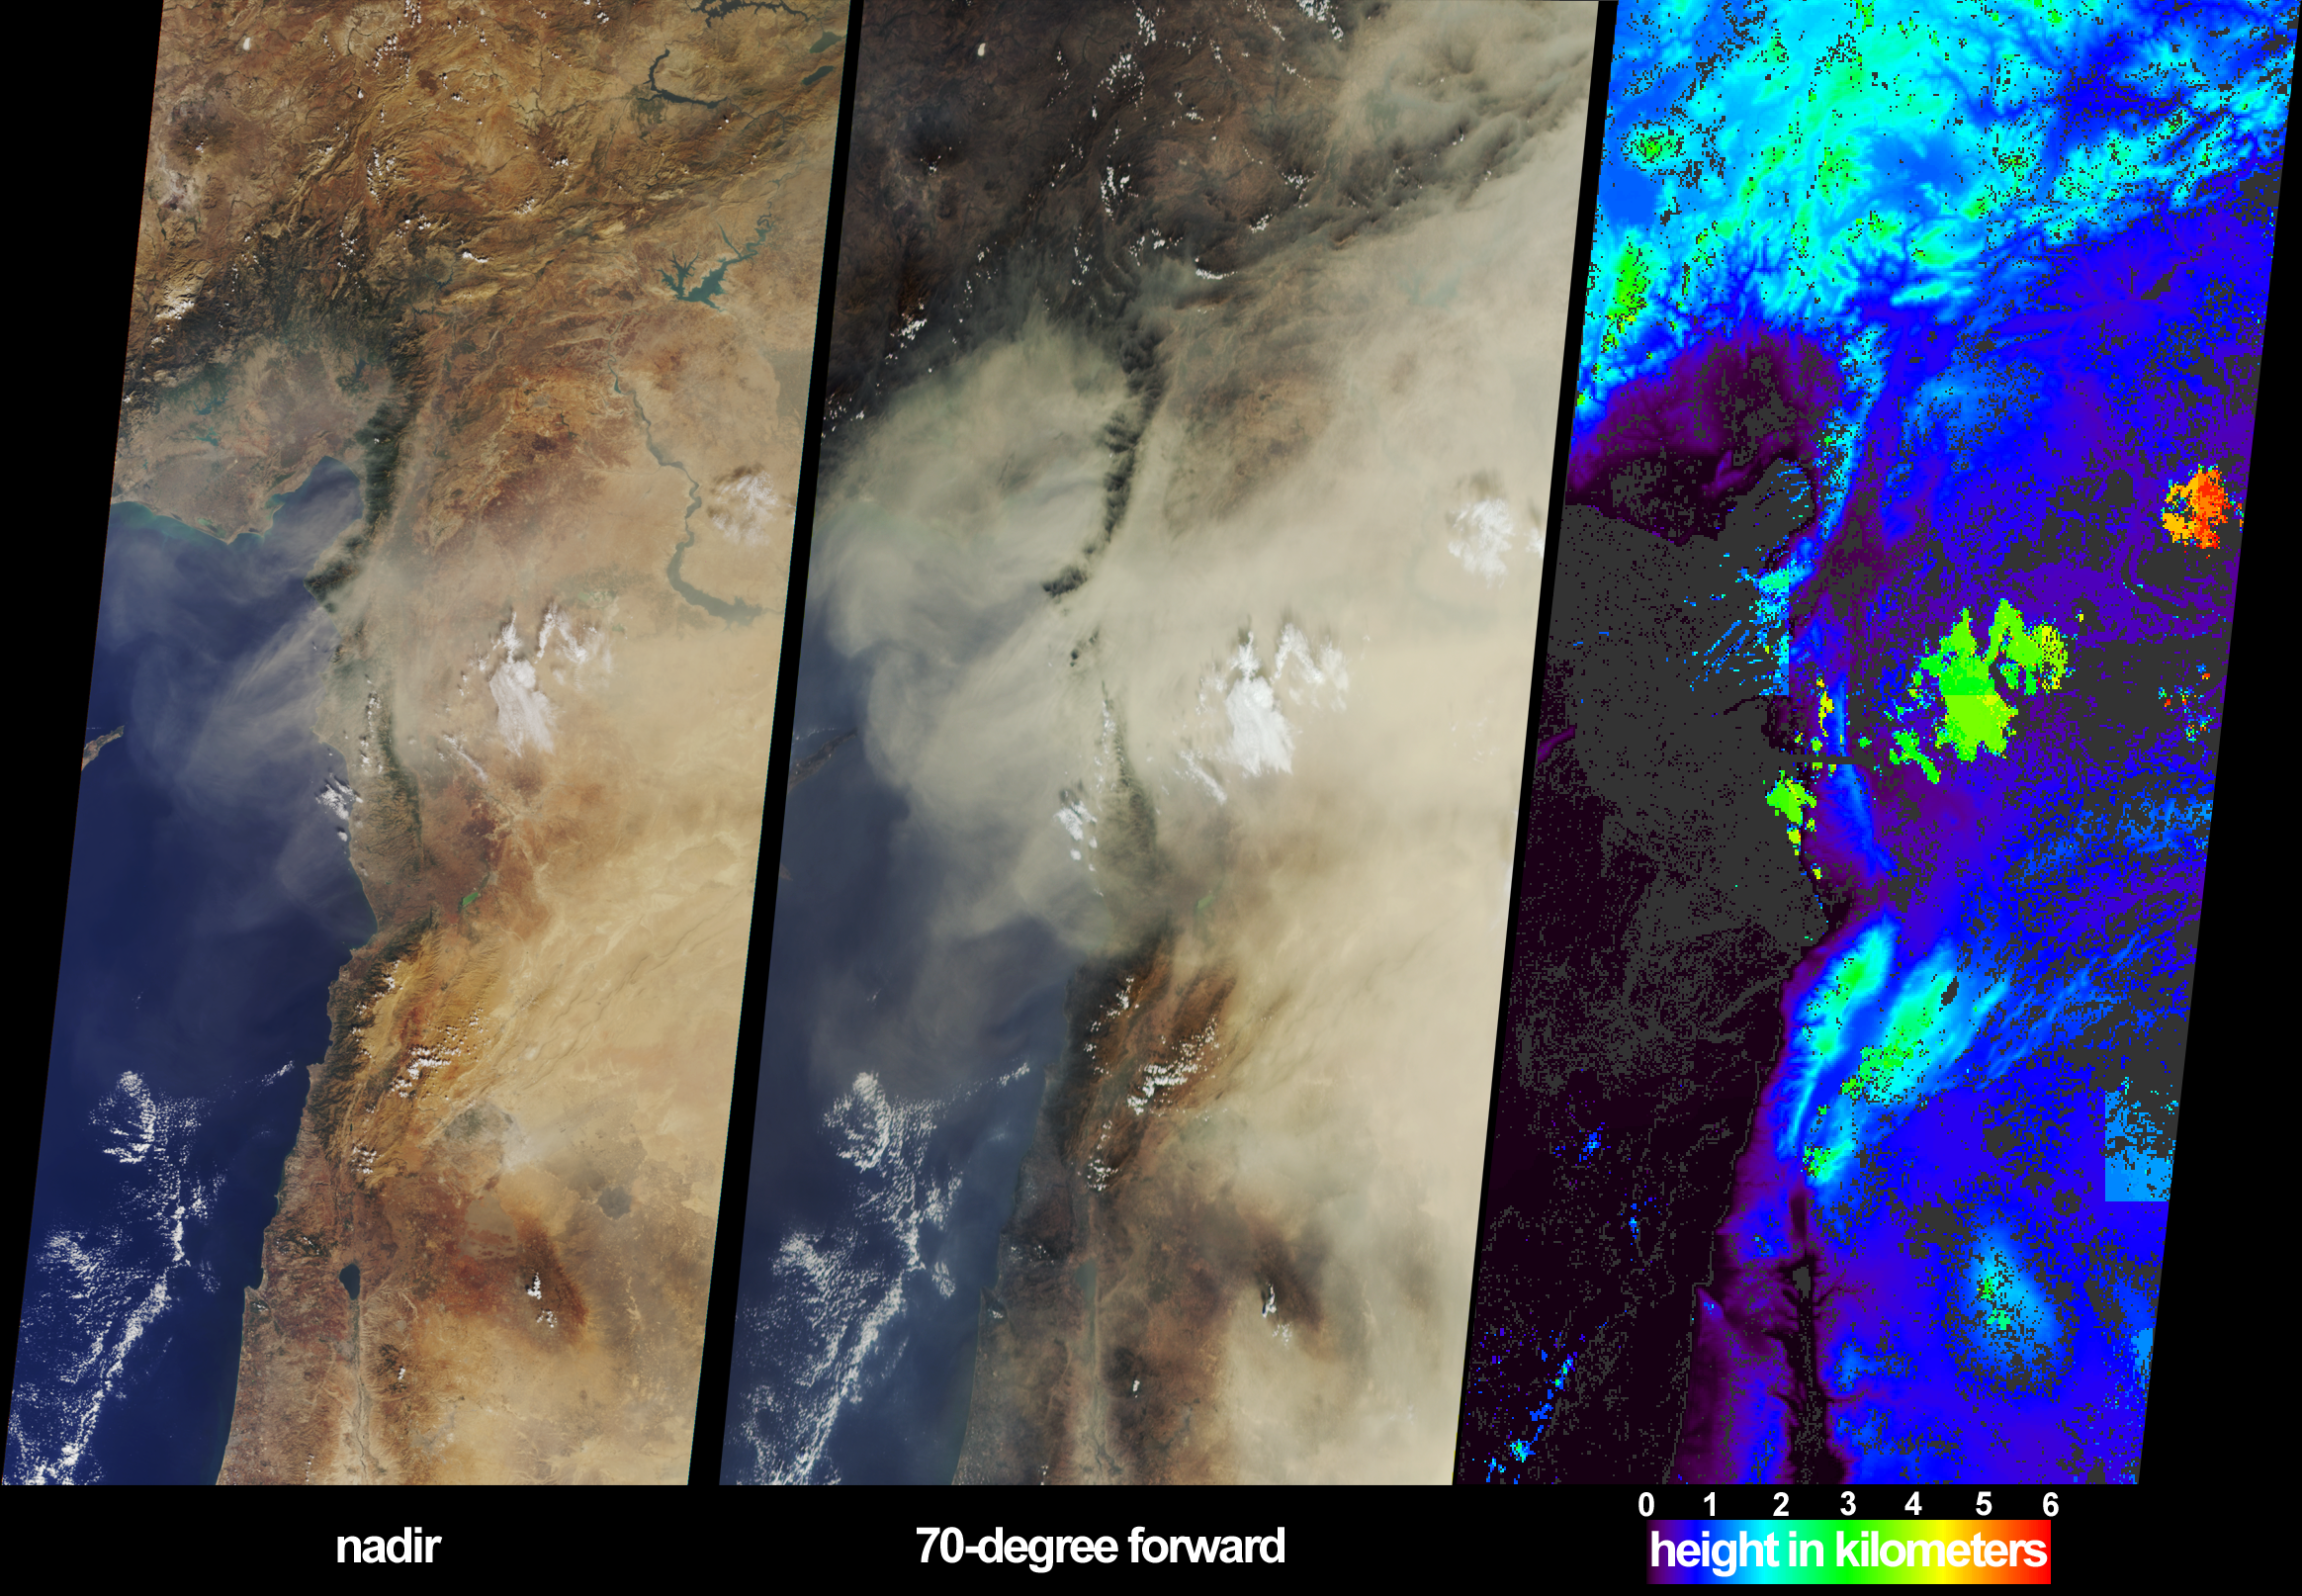

Dust Shrouds the Eastern Mediterranean

On October 18, 2002, a large dust plume extended across countries bordering the eastern Mediterranean Sea. Information on the horizontal and vertical extent of the dust are provided by these views from the Multi-angle Imaging SpectroRadiometer (MISR). The left-hand panel portrays the scene as viewed by the instrument’s vertical-viewing (nadir) camera. Here only some of the dust over eastern Syria and southeastern Turkey can be discerned. The dust is much more obvious in the center panel, which is a view from MISR’s most steeply forward-looking camera. In addition, this perspective makes shadows cast by clouds onto the dust layer more apparent, providing a visual clue that the dust is at a lower altitude than these clouds.

The right-hand panel is an elevation field derived from automated MISR stereoscopic processing, in which the heights of clouds and certain parts of the dust plume are retrieved. Because the stereoscopic approach makes use of features within the images that exhibit spatial contrast, heights for much of the dust plume (as well as the ocean surface) could not be retrieved, and these areas are shown in dark gray. Clouds within the image area are situated between about 2 and 5.5 kilometers above sea level, and the dust is located below most of the cloud, at heights of about 1.5 kilometers or less. When the stereo retrieval determines that a location is at a near-surface altitude, digital terrain elevation data are displayed instead. The highest clouds in this scene appear as the orange and red areas, and mountainous regions are displayed in light blue and green.

The Multi-angle Imaging SpectroRadiometer observes the daylit Earth continuously from pole to pole, and every 9 days views the entire globe between 82 degrees north and 82 degrees south latitude. These data products were generated from a portion of the imagery acquired during Terra orbit 15072. The panels cover an area of about 380 kilometers x 827 kilometers, and utilize data from blocks 58 to 65 within World Reference System-2 path 174. MISR was built and is managed by NASA’s Jet Propulsion Laboratory, Pasadena, CA, for NASA’s Office of Earth Science, Washington, DC. The Terra satellite is managed by NASA’s Goddard Space Flight Center, Greenbelt, MD. JPL is a division of the California Institute of Technology.

Credit: NASA/GSFC/LaRC/JPL, MISR Team